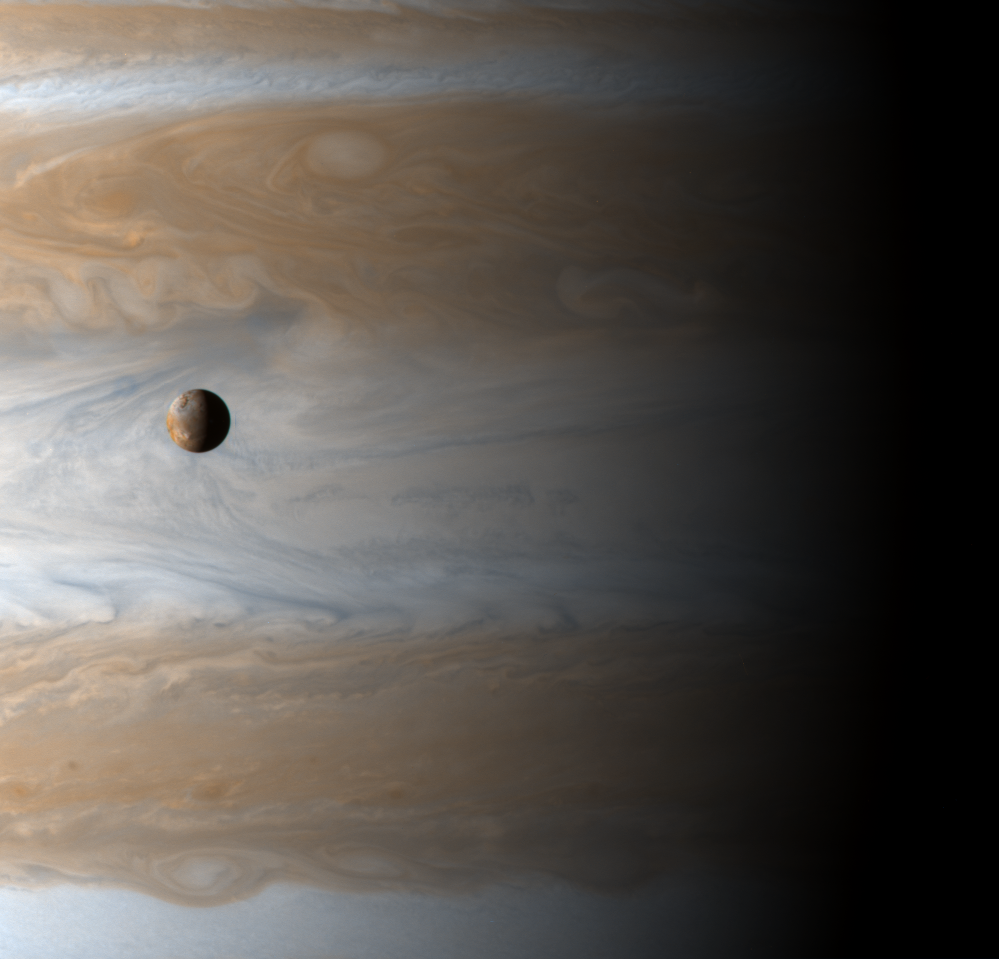

A New Year for Jupiter and Io

The Galilean satellite Io floats above the cloudtops of Jupiter in this image captured on the dawn of the new millennium, January 1, 2001 10:00 UTC (spacecraft time), two days after Cassini’s closest approach. The image is deceiving: there are 350,000 kilometers — roughly 2.5 Jupiters — between Io and Jupiter’s clouds. Io is the size of our Moon, and Jupiter is very big.

Credit: NASA/JPL/University of Arizona